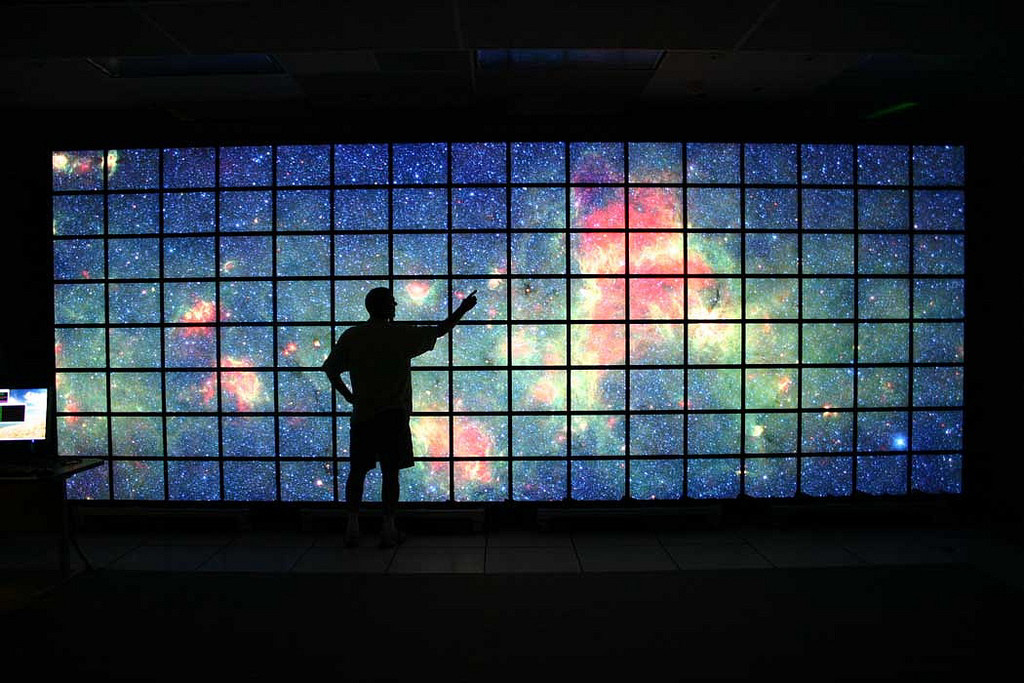

Big Data on the Big Screen

The center of the Milky Way galaxy imaged by NASA’s Spitzer Space Telescope is displayed on a quarter-of-a-billion-pixel, high-definition 23-foot-wide (7-meter) LCD science visualization screen at NASA’s Ames Research Center in Moffett Field, Calif.

Credit: NASA/Ames/JPL-Caltech